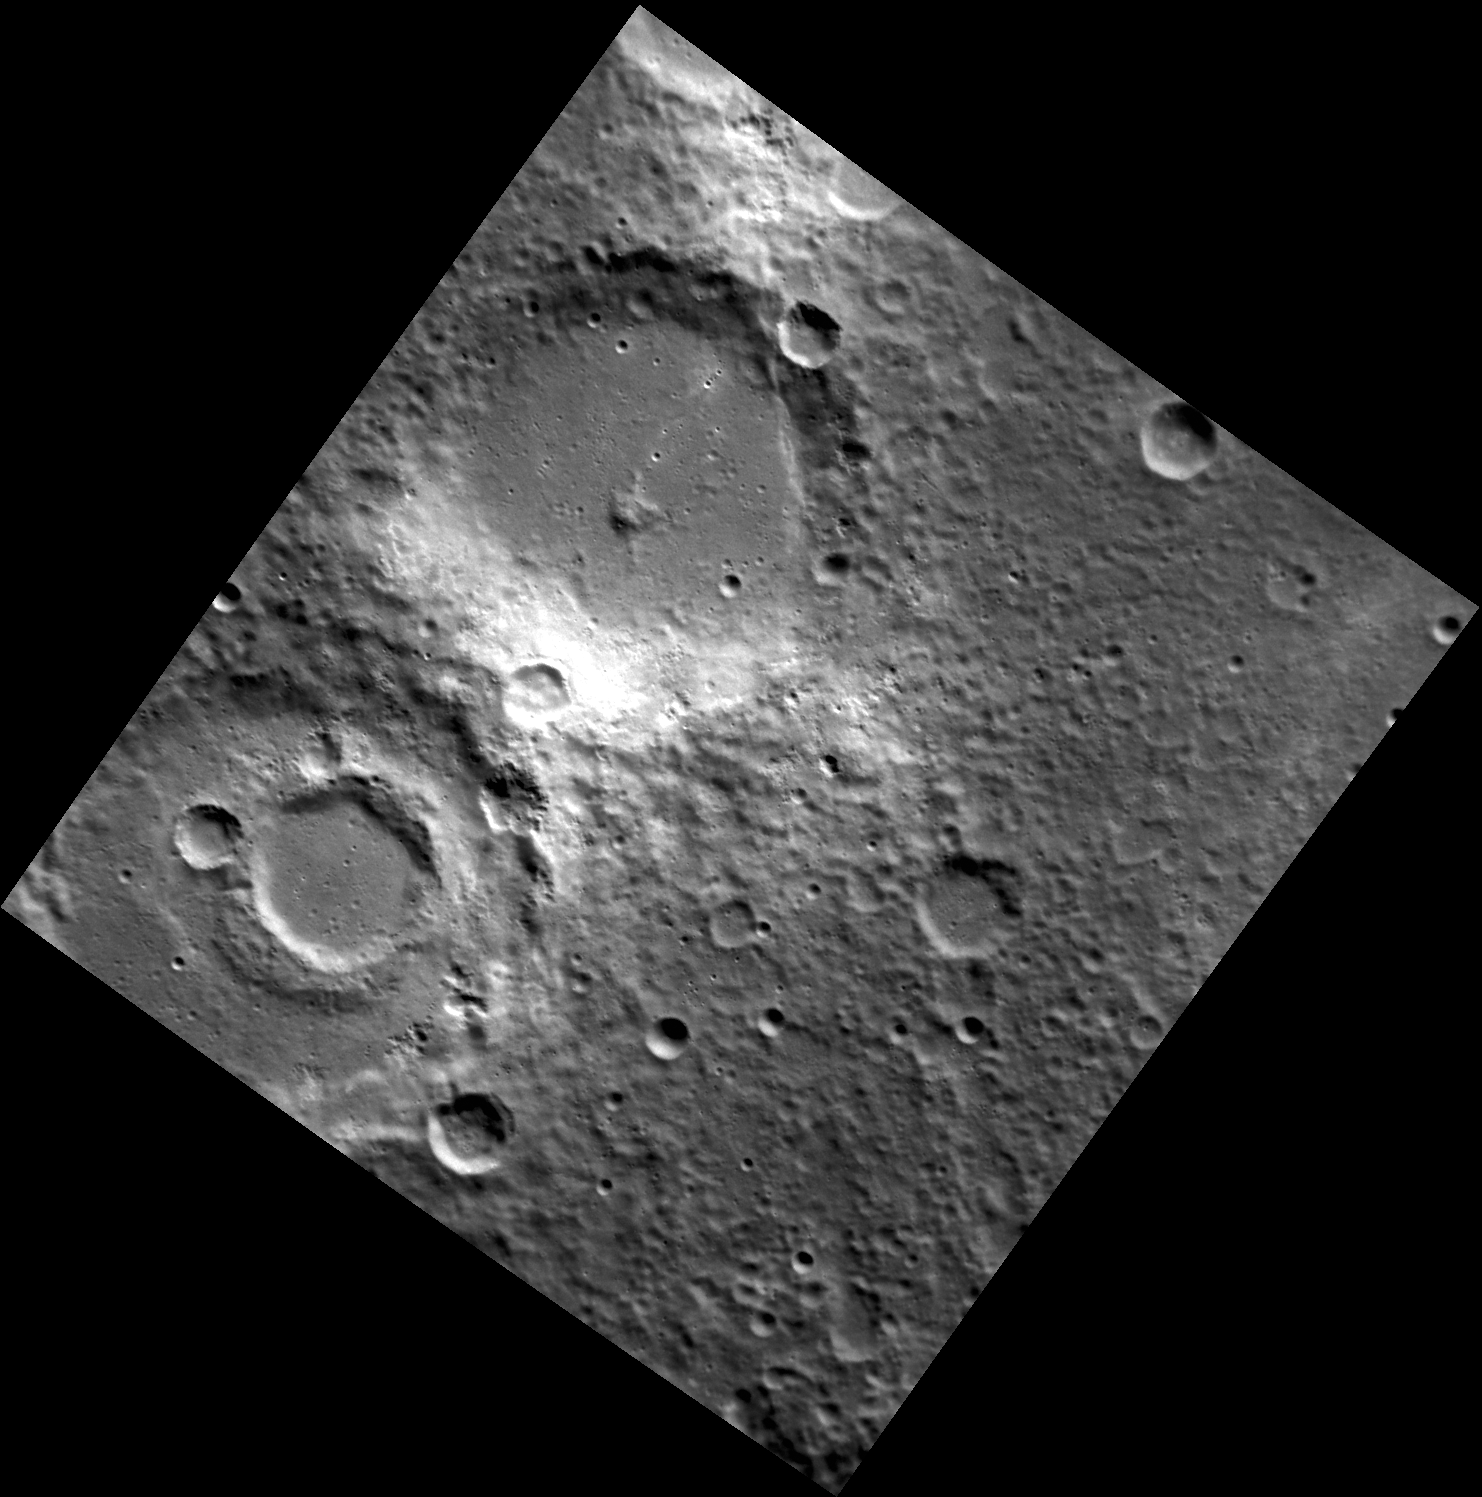

Explosive Allegations

The crater at the western corner of this image is Hesiod. The northern and eastern parts of Hesiod’s rim are marked by irregular depressions. These depressions are thought to be vents from which explosive (pyroclastic) volcanic eruptions originated. The high-reflectance areas on the wall of the crater just to the northeast of Hesiod and at the top of the image share color characteristics with other pyroclastic deposits known on Mercury. Pyroclastic eruptions are driven by volatile compounds, and MESSENGER has revealed that Mercury has a higher abundance of volatile elements than was previously expected.

Date acquired: September 07, 2011
Image Mission Elapsed Time (MET): 223922395
Image ID: 730933
Instrument: Narrow Angle Camera (NAC) of the Mercury Dual Imaging System (MDIS)
Center Latitude: -57.84°
Center Longitude: 329.6° E
Resolution: 193 meters/pixel
Scale: Hesiod crater is about 100 km (62 miles) in diameter
Incidence Angle: 62.7°
Emission Angle: 21.7°
Phase Angle: 84.5°

The MESSENGER spacecraft is the first ever to orbit the planet Mercury, and the spacecraft’s seven scientific instruments and radio science investigation are unraveling the history and evolution of the Solar System’s innermost planet. Visit the Why Mercury? section of this website to learn more about the key science questions that the MESSENGER mission is addressing. During the one-year primary mission, MDIS is scheduled to acquire more than 75,000 images in support of MESSENGER’s science goals.

These images are from MESSENGER, a NASA Discovery mission to conduct the first orbital study of the innermost planet, Mercury. For information regarding the use of images, see the MESSENGER image use policy.

Credit: NASA/Johns Hopkins University Applied Physics Laboratory/Carnegie Institution of Washington